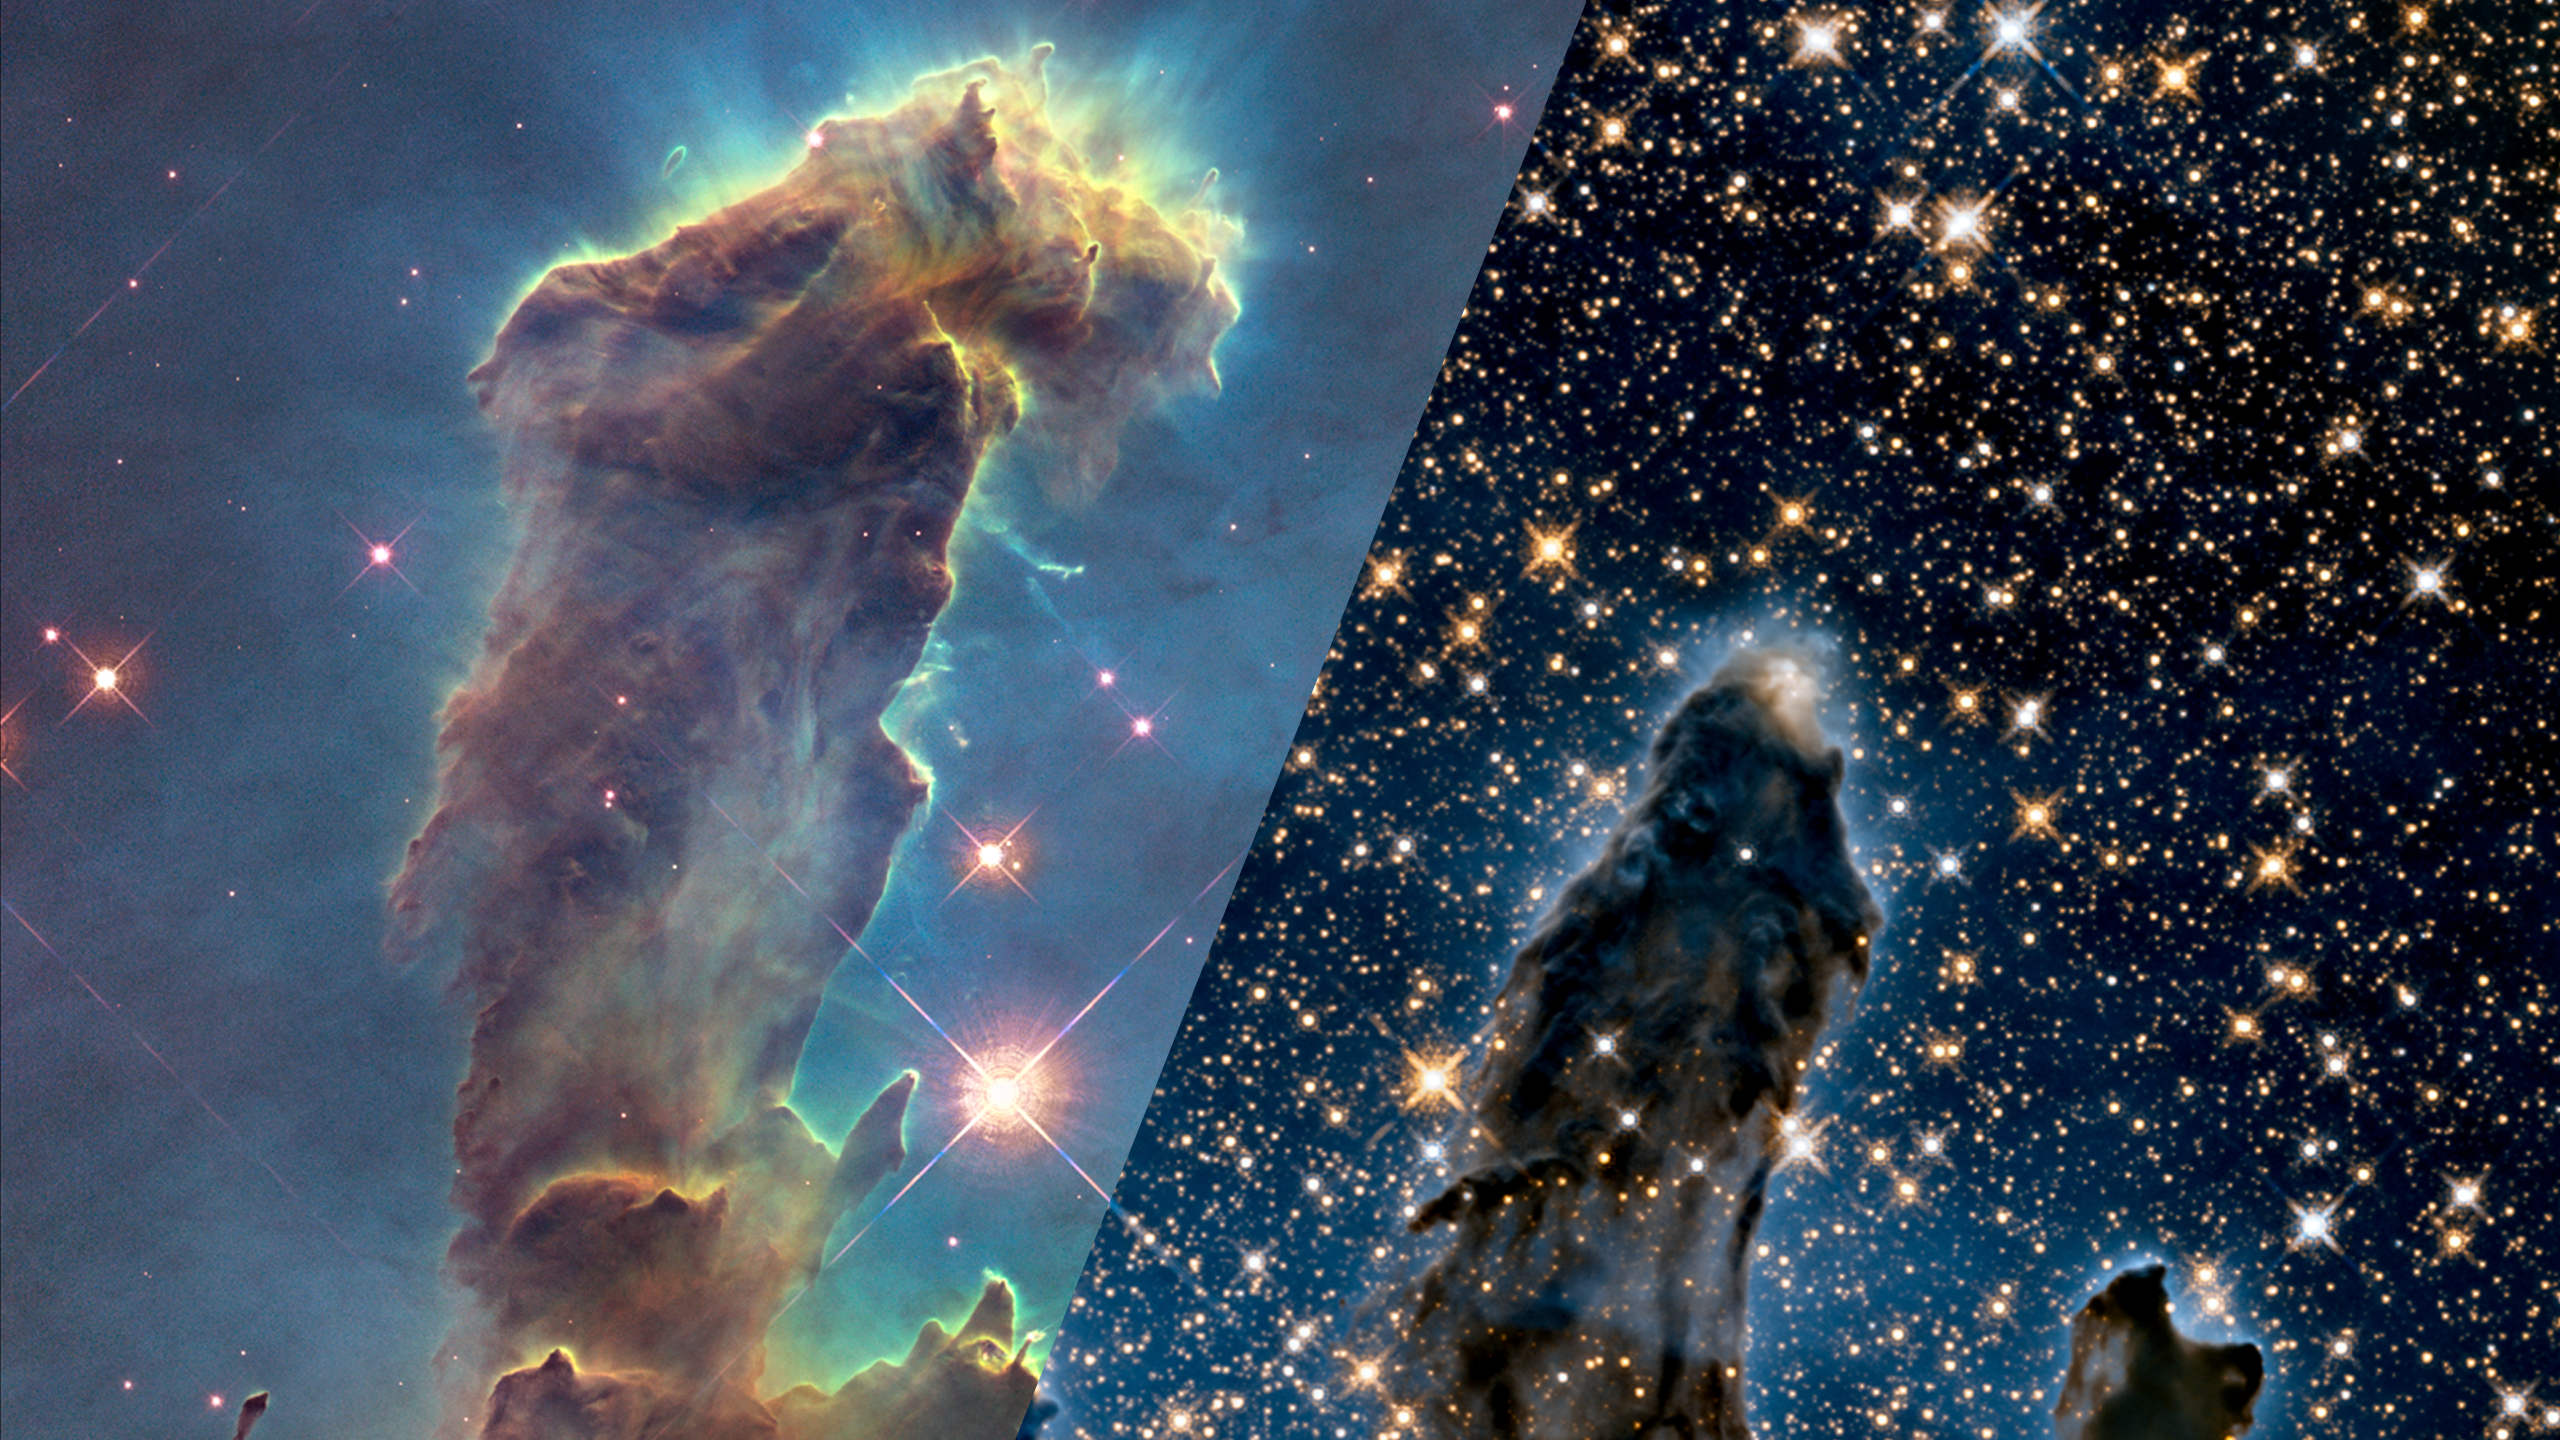

Infrared Universe: Pillars of Creation (M16)

M16, better known as the Eagle Nebula, consists of a group of around 8,000 stars that formed roughly 5.5 million years ago, and a nebula, a cloud of gas and dust illuminated by the central cluster of bright, newly formed stars. This close-up of M16 is focused on the iconic Pillars of Creation, immense towers carved out of the cold dust by high-energy electromagnetic radiation emitted by the hot stars. The pillars of gas and dust block visible light, concealing the stars forming within them. Infrared light shines through the dust, revealing stars forming within the pillars as well as stars far beyond. X-ray light also shines through the pillars, revealing extremely hot stars, most of which lie beyond the nebula.

Optical: The pillars of cold gas and dust absorb visible light, concealing stars forming within them.
Credit: NASA, ESA, and the Hubble Heritage Team (STScI<, AURA).

Infrared: Infrared light from stars within and beyond the pillars passes straight through the cold gas and dust.
Credit: NASA, ESA, and the Hubble Heritage Team (STScI<, AURA).

About the Infrared Universe Collection
The human eye can only see visible light, but objects give off a variety of wavelengths of light. To see an object as it truly exists, we would ideally look at its appearance through the full range of the electromagnetic spectrum. Telescopes show us objects as they appear emitting different energies of light, with each wavelength conveying unique information about the object. The Webb Space Telescope will study infrared light from celestial objects with much greater clarity and sensitivity than ever before. Explore the Infrared Universe.

Credit: Video: NASA, ESA, Gregory Bacon (STScI)